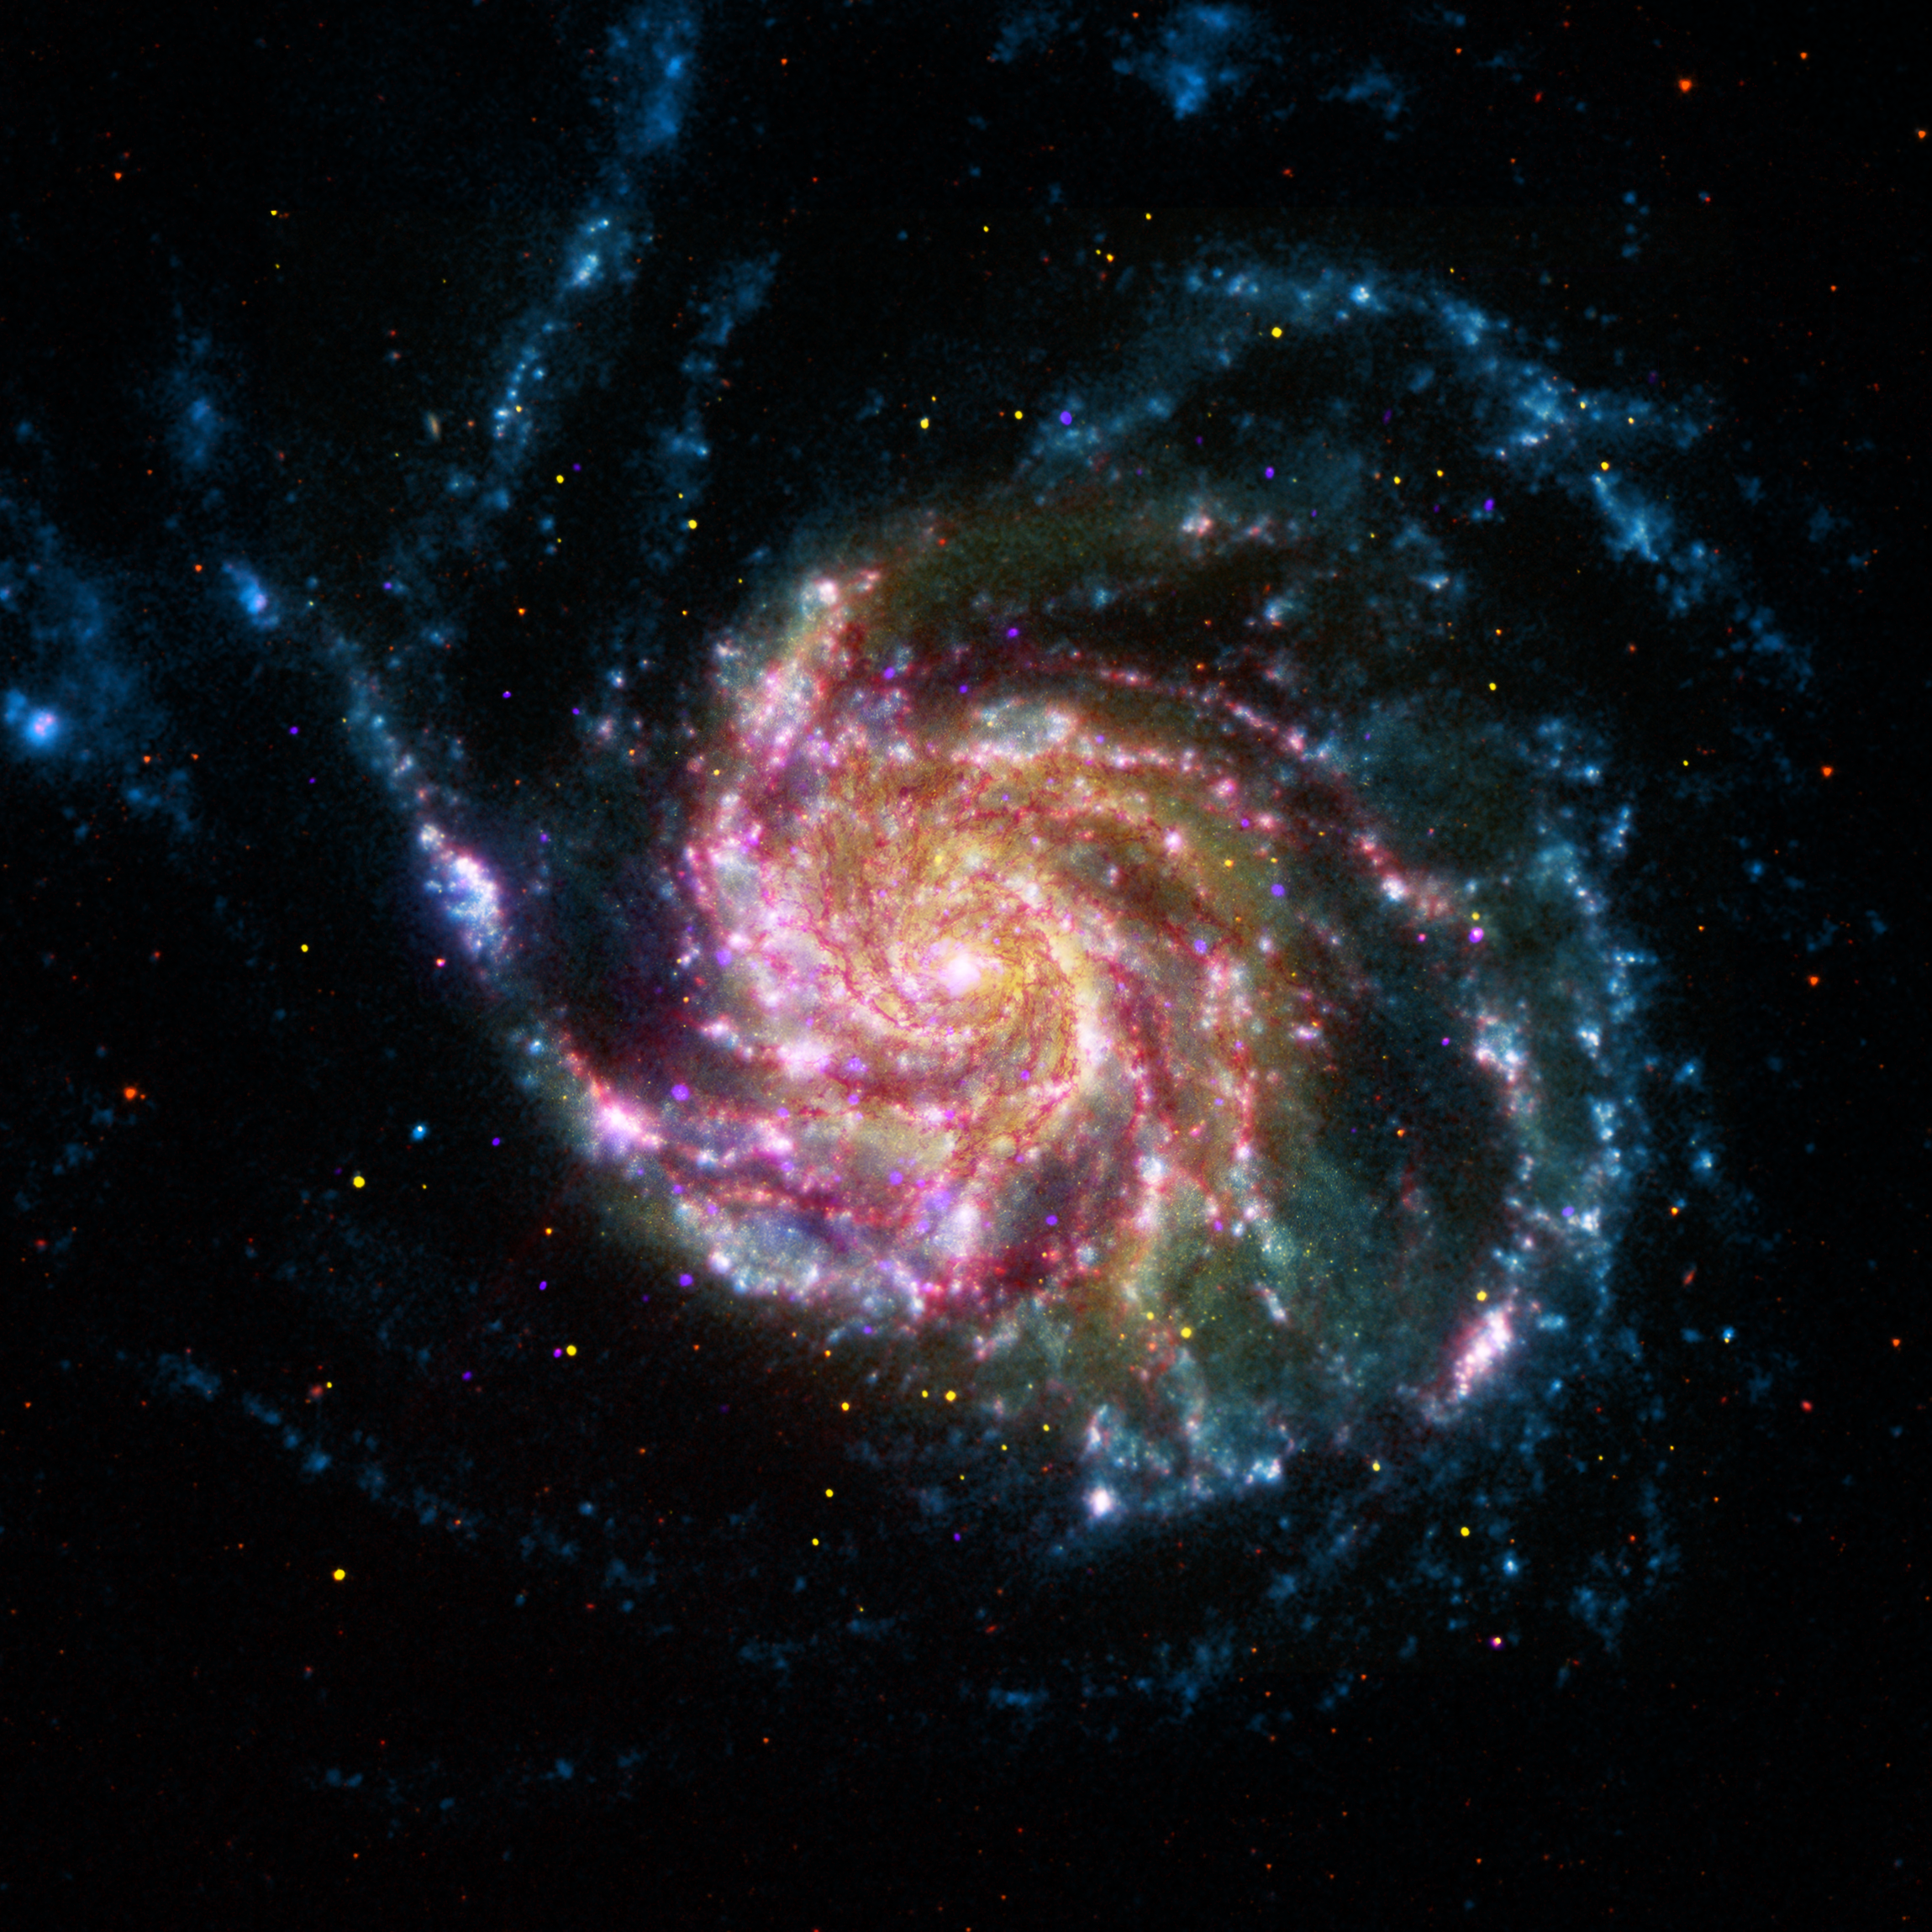

Pinwheel Galaxy Rainbow

This image of the Pinwheel Galaxy, or M101, combines data in the infrared, visible, ultraviolet and X-rays from four of NASA’s space telescopes. The view shows that both young and old stars are evenly distributed along M101’s tightly wound spiral arms. Such composite images allow astronomers to see how features in one part of the light spectrum match up with those seen in other parts. It’s like seeing with a regular camera, an ultraviolet camera, night-vision goggles and X-ray vision, all at once!

The Pinwheel galaxy is in the constellation of Ursa Major (also known as the Big Dipper). It is about 70 percent larger than our own Milky Way galaxy, with a diameter of about 170,000 light-years, and sits at a distance of 21 million light-years from Earth. This means that the light we’re seeing in this image left the Pinwheel galaxy about 21 million years ago — many millions of years before humans ever walked the Earth.

The red colors in the image show infrared light, as seen by the Spitzer Space Telescope. These areas show the heat emitted by dusty lanes in the galaxy, where stars are forming.

The yellow component is visible light, observed by the Hubble Space Telescope. Most of this light comes from stars, and they trace the same spiral structure as the dust lanes seen in the infrared.

The blue areas show ultraviolet light, given out by hot, young stars that formed about 1 million years ago. The Galaxy Evolution Explorer, which NASA recently loaned to the California Institute of Technology in Pasadena, Calif., captured this component of the image.

Finally, the hottest areas are shown in purple, where the Chandra X-ray observatory observed the X-ray emission from exploded stars, million-degree gas and material colliding around black holes.

JPL manages the Spitzer Space Telescope mission for NASA’s Science Mission Directorate in Washington. Science operations are conducted at the Spitzer Science Center at the California Institute of Technology (Caltech) in Pasadena. Data are archived at the Infrared Science Archive housed at the Infrared Processing and Analysis Center at Caltech. Caltech manages JPL for NASA.

Credit: NASA/JPL-Caltech/ESA/STScI/CXC